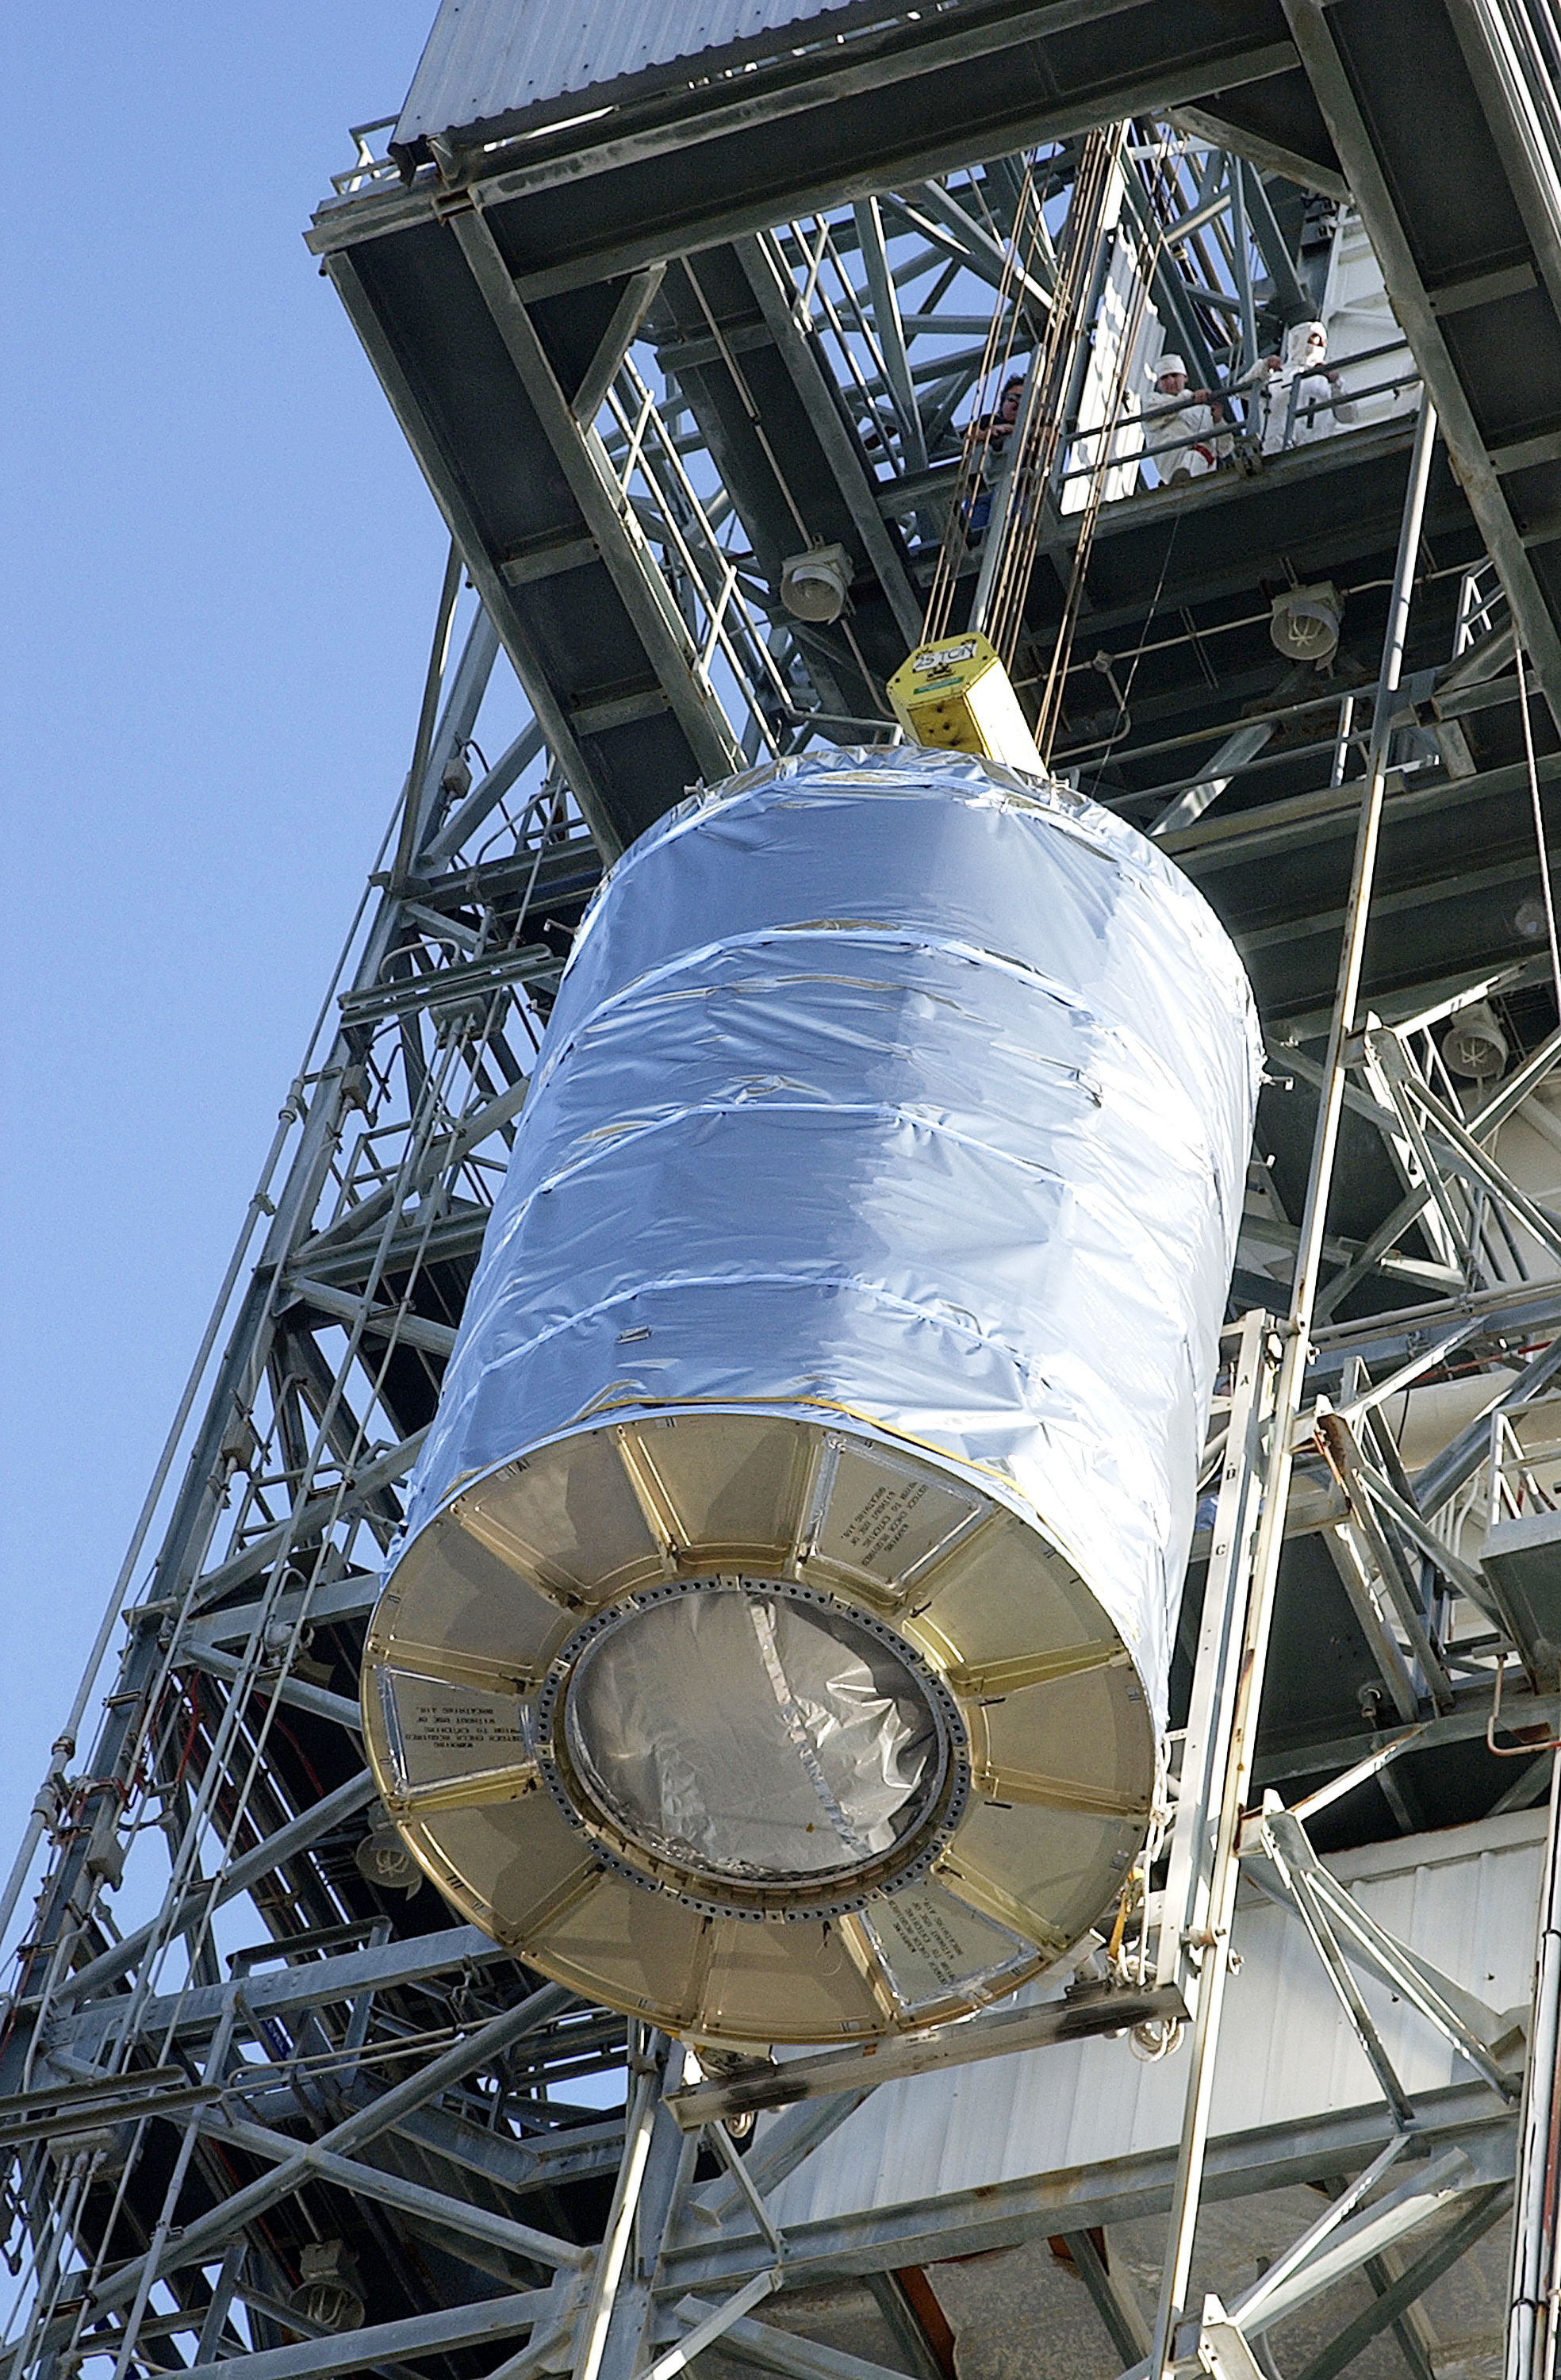

Canister

The Spitzer Space Telescope is placed in its payload canister for transfer to the launch pad before its aborted earlier launch. Spitzer was later moved back off its rocket and subsequently launched on a different vehicle on August 25, 2003.

Credit: NASA/KSC